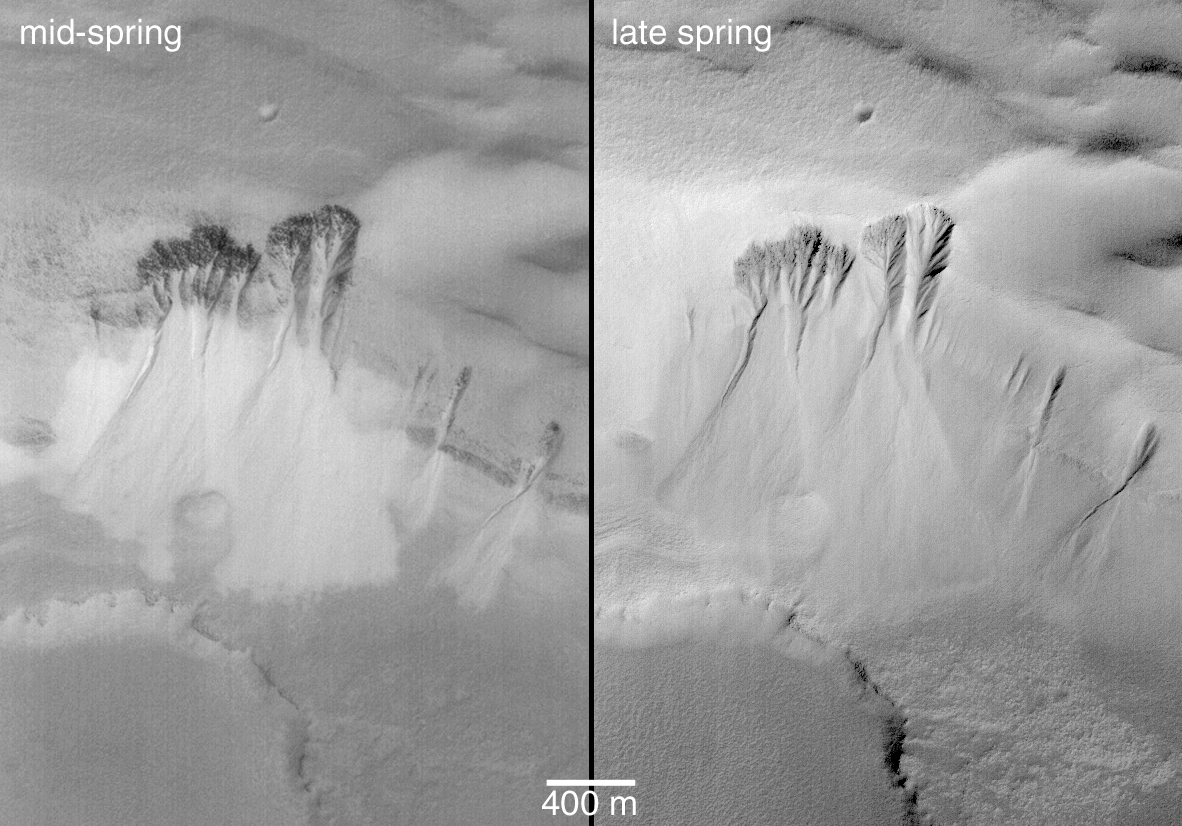

Spring Defrosting of Mass-Movement Material at South High Latitudes

Southern hemisphere spring on Mars will begin this year around May 6, 2003. During the spring, the MOC operations team will be documenting changes as the seasonal carbon dioxide frost cap retreats southward. In preparation for this year’s southern spring, the team has been examining images obtained during the last southern spring, which occurred in 2001.

This pair of images shows gullies and associated scars formed by mass-movement down a slope in the south polar region. The first view, in mid-spring, was acquired in August 2001; it shows a terrain that is largely devoid of the frost that covered everything during winter. However, the aprons of debris from the mass-movements (landslides) are still frosted. By late spring, in the second picture (right), the frost on the aprons had finally sublimed away, and the debris was seen to be not much brighter than their surroundings. The second picture was taken in November 2001, about a week before the first day of summer.

The fact that the aprons of debris retained frost in mid-spring, whereas the surrounding terrain did not, probably indicates that the debris underlying the frost has different thermal properties than the surroundings. The debris might be more coarse-grained (sand or gravel, perhaps), and remained cooler in the daytime than the surrounding, dust-mantled surfaces.

The images are both illuminated from the bottom/lower right. North is toward the bottom, and the area imaged is located near 70.9°S, 339.3°W.

Credit: NASA/JPL/Malin Space Science Systems